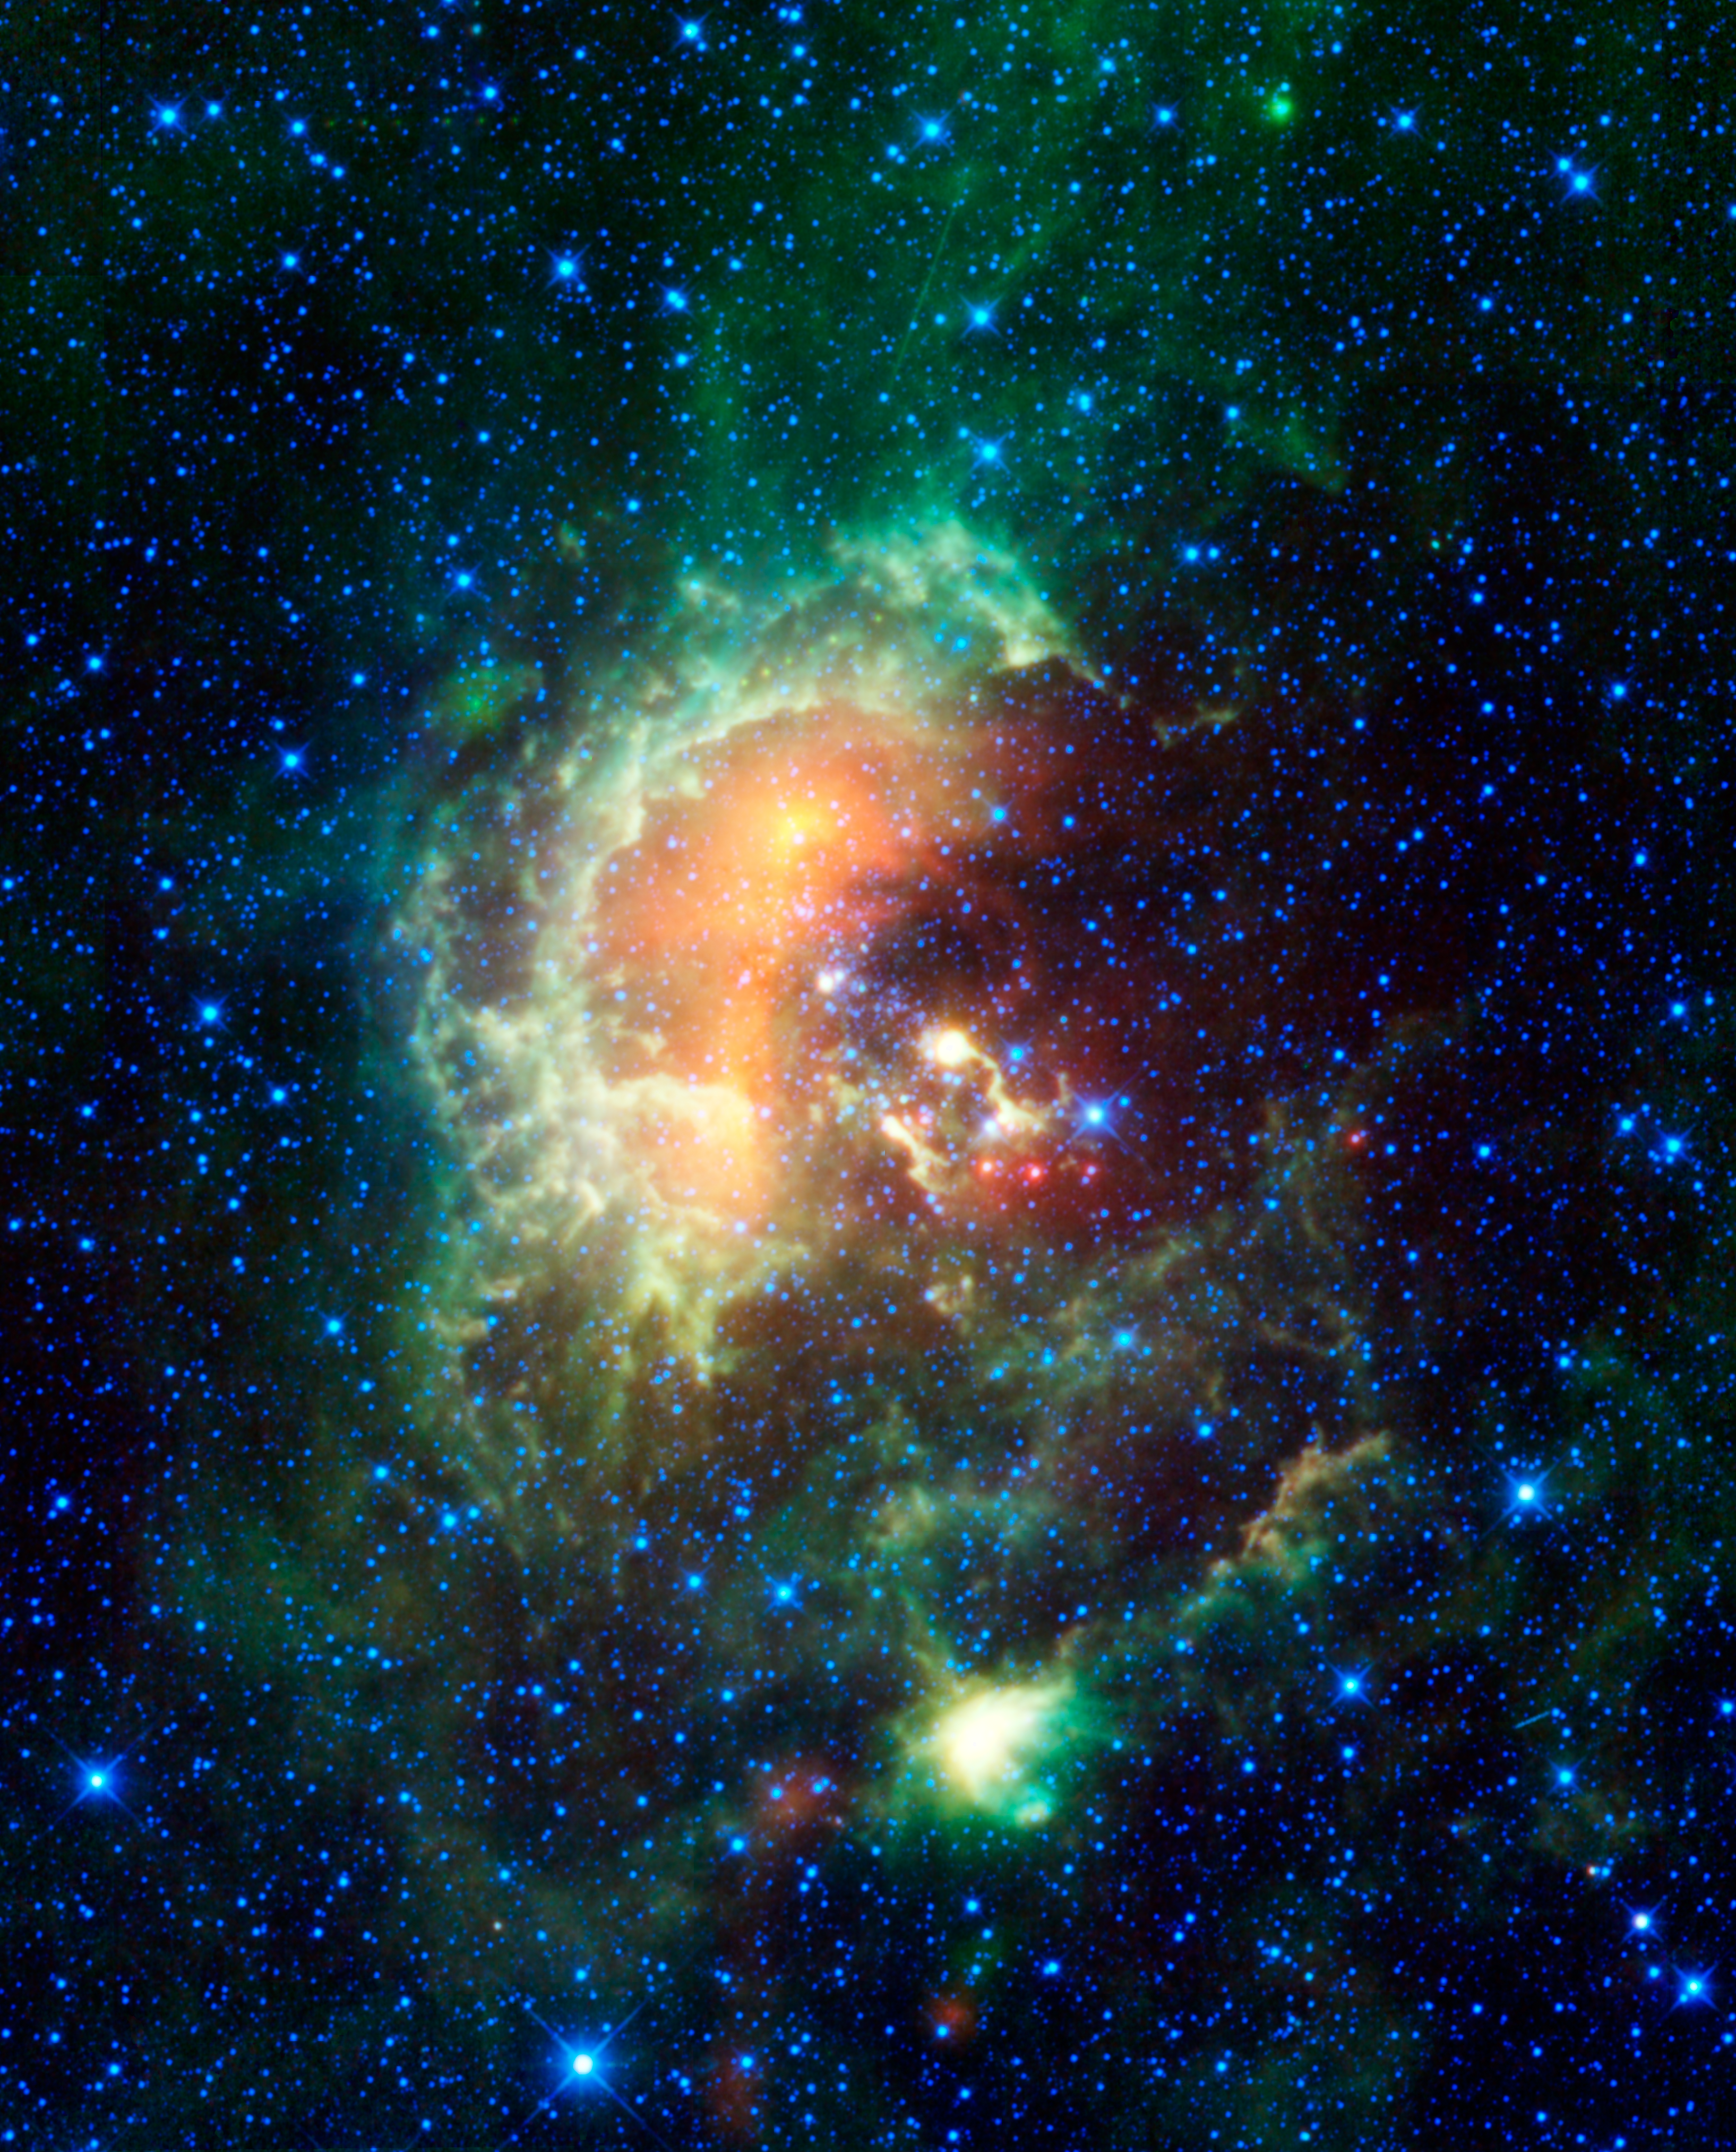

Asteroid Caught Marching Across Tadpole Nebula

Figure 1

A new infrared image from NASA’s Wide-field Infrared Survey Explorer, or WISE, showcases the Tadpole nebula, a star-forming hub in the Auriga constellation about 12,000 light-years from Earth. As WISE scanned the sky, capturing this mosaic of stitched-together frames, it happened to catch an asteroid in our solar system passing by. The asteroid, called 1719 Jens, left tracks across the image, seen as a line of yellow-green dots in the boxes near center (Figure 1). A second asteroid was also observed cruising by, as highlighted in the boxes near the upper left (the larger boxes are blown-up versions of the smaller ones).

But that’s not all that WISE caught in this busy image — two satellites orbiting above WISE (highlighted in the ovals) streak through the image, appearing as faint green trails. The apparent motion of asteroids is slower than satellites because asteroids are much more distant, and thus appear as dots that move from one WISE frame to the next, rather than streaks in a single frame.

This Tadpole region is chock full of stars as young as only a million years old — infants in stellar terms — and masses over 10 times that of our sun. It is called the Tadpole nebula because the masses of hot, young stars are blasting out ultraviolet radiation that has etched the gas into two tadpole-shaped pillars, called Sim 129 and Sim 130. These “tadpoles” appear as the yellow squiggles near the center of the frame. The knotted regions at their heads are likely to contain new young stars. WISE’s infrared vision is helping to ferret out hidden stars such as these.

The 1719 Jens asteroid, discovered in 1950, orbits in the main asteroid belt between Mars and Jupiter. The space rock, which has a diameter of 19 kilometers (12 miles), rotates every 5.9 hours and orbits the sun every 4.3 years.

Twenty-five frames of the region, taken at all four of the wavelengths detected by WISE, were combined into this one image. The space telescope caught 1719 Jens in 11 successive frames. Infrared light of 3.4 microns is color-coded blue: 4.6-micron light is cyan; 12-micron-light is green; and 22-micron light is red.

WISE is an all-sky survey, snapping pictures of the whole sky, including everything from asteroids to stars to powerful, distant galaxies.

JPL manages WISE for NASA’s Science Mission Directorate, Washington. The principal investigator, Edward Wright, is at UCLA. The mission was competitively selected under NASA’s Explorers Program managed by the Goddard Space Flight Center, Greenbelt, Md. The science instrument was built by the Space Dynamics Laboratory, Logan, Utah, and the spacecraft was built by Ball Aerospace & Technologies Corp., Boulder, Colo. Science operations and data processing take place at the Infrared Processing and Analysis Center at the California Institute of Technology in Pasadena. Caltech manages JPL for NASA.

Credit: NASA/JPL-Caltech/UCLA